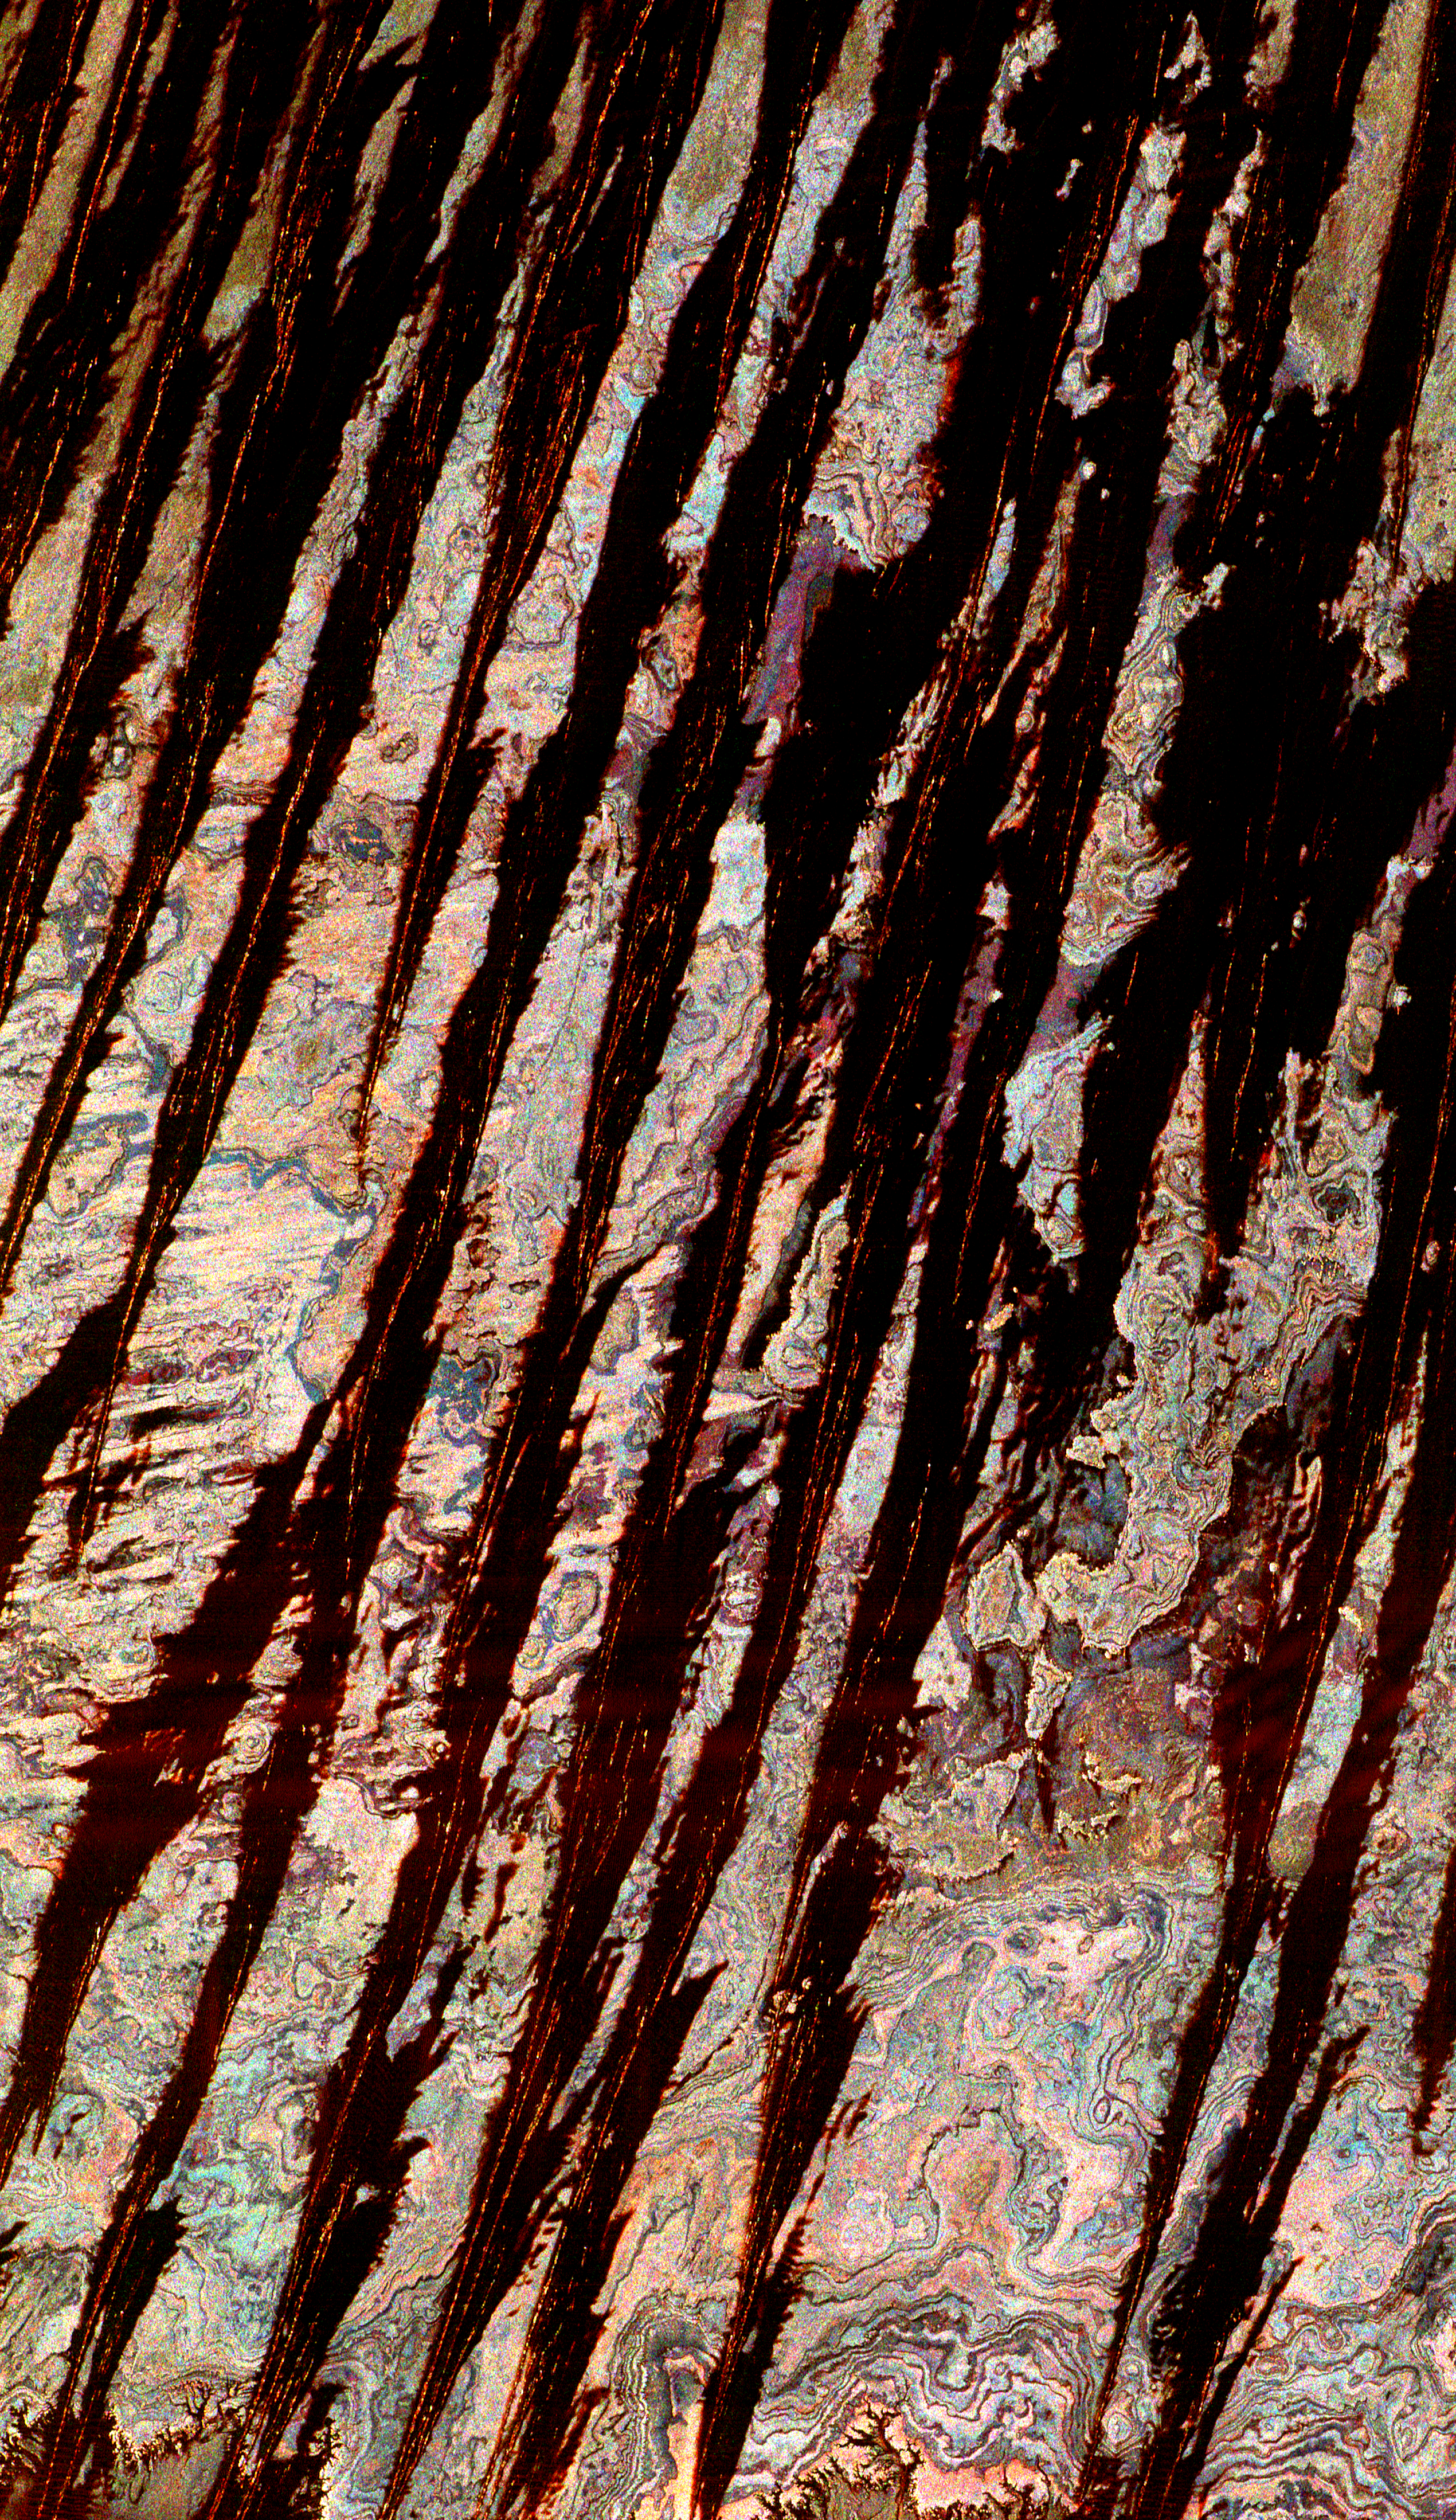

Space Radar Image of Egypt Sand Dunes

This three-frequency space radar image of west central Egypt shows detailed patterns of eroded sedimentary rock formations emerging through a vast sea of sand dunes. The broad black bands that dominate the image are thick ridges of sand known as longitudinal dunes. In this region of the Sahara, a single ridge may be as long as several hundred kilometers. Thin red lines within the black bands are bright reflections from the steep crests of the sand ridges. Between the dunes are colorful patterns of rock outcrops that are either exposed at the surface or covered with very thin layers of sand that the radar “sees

Credit: NASA/JPL